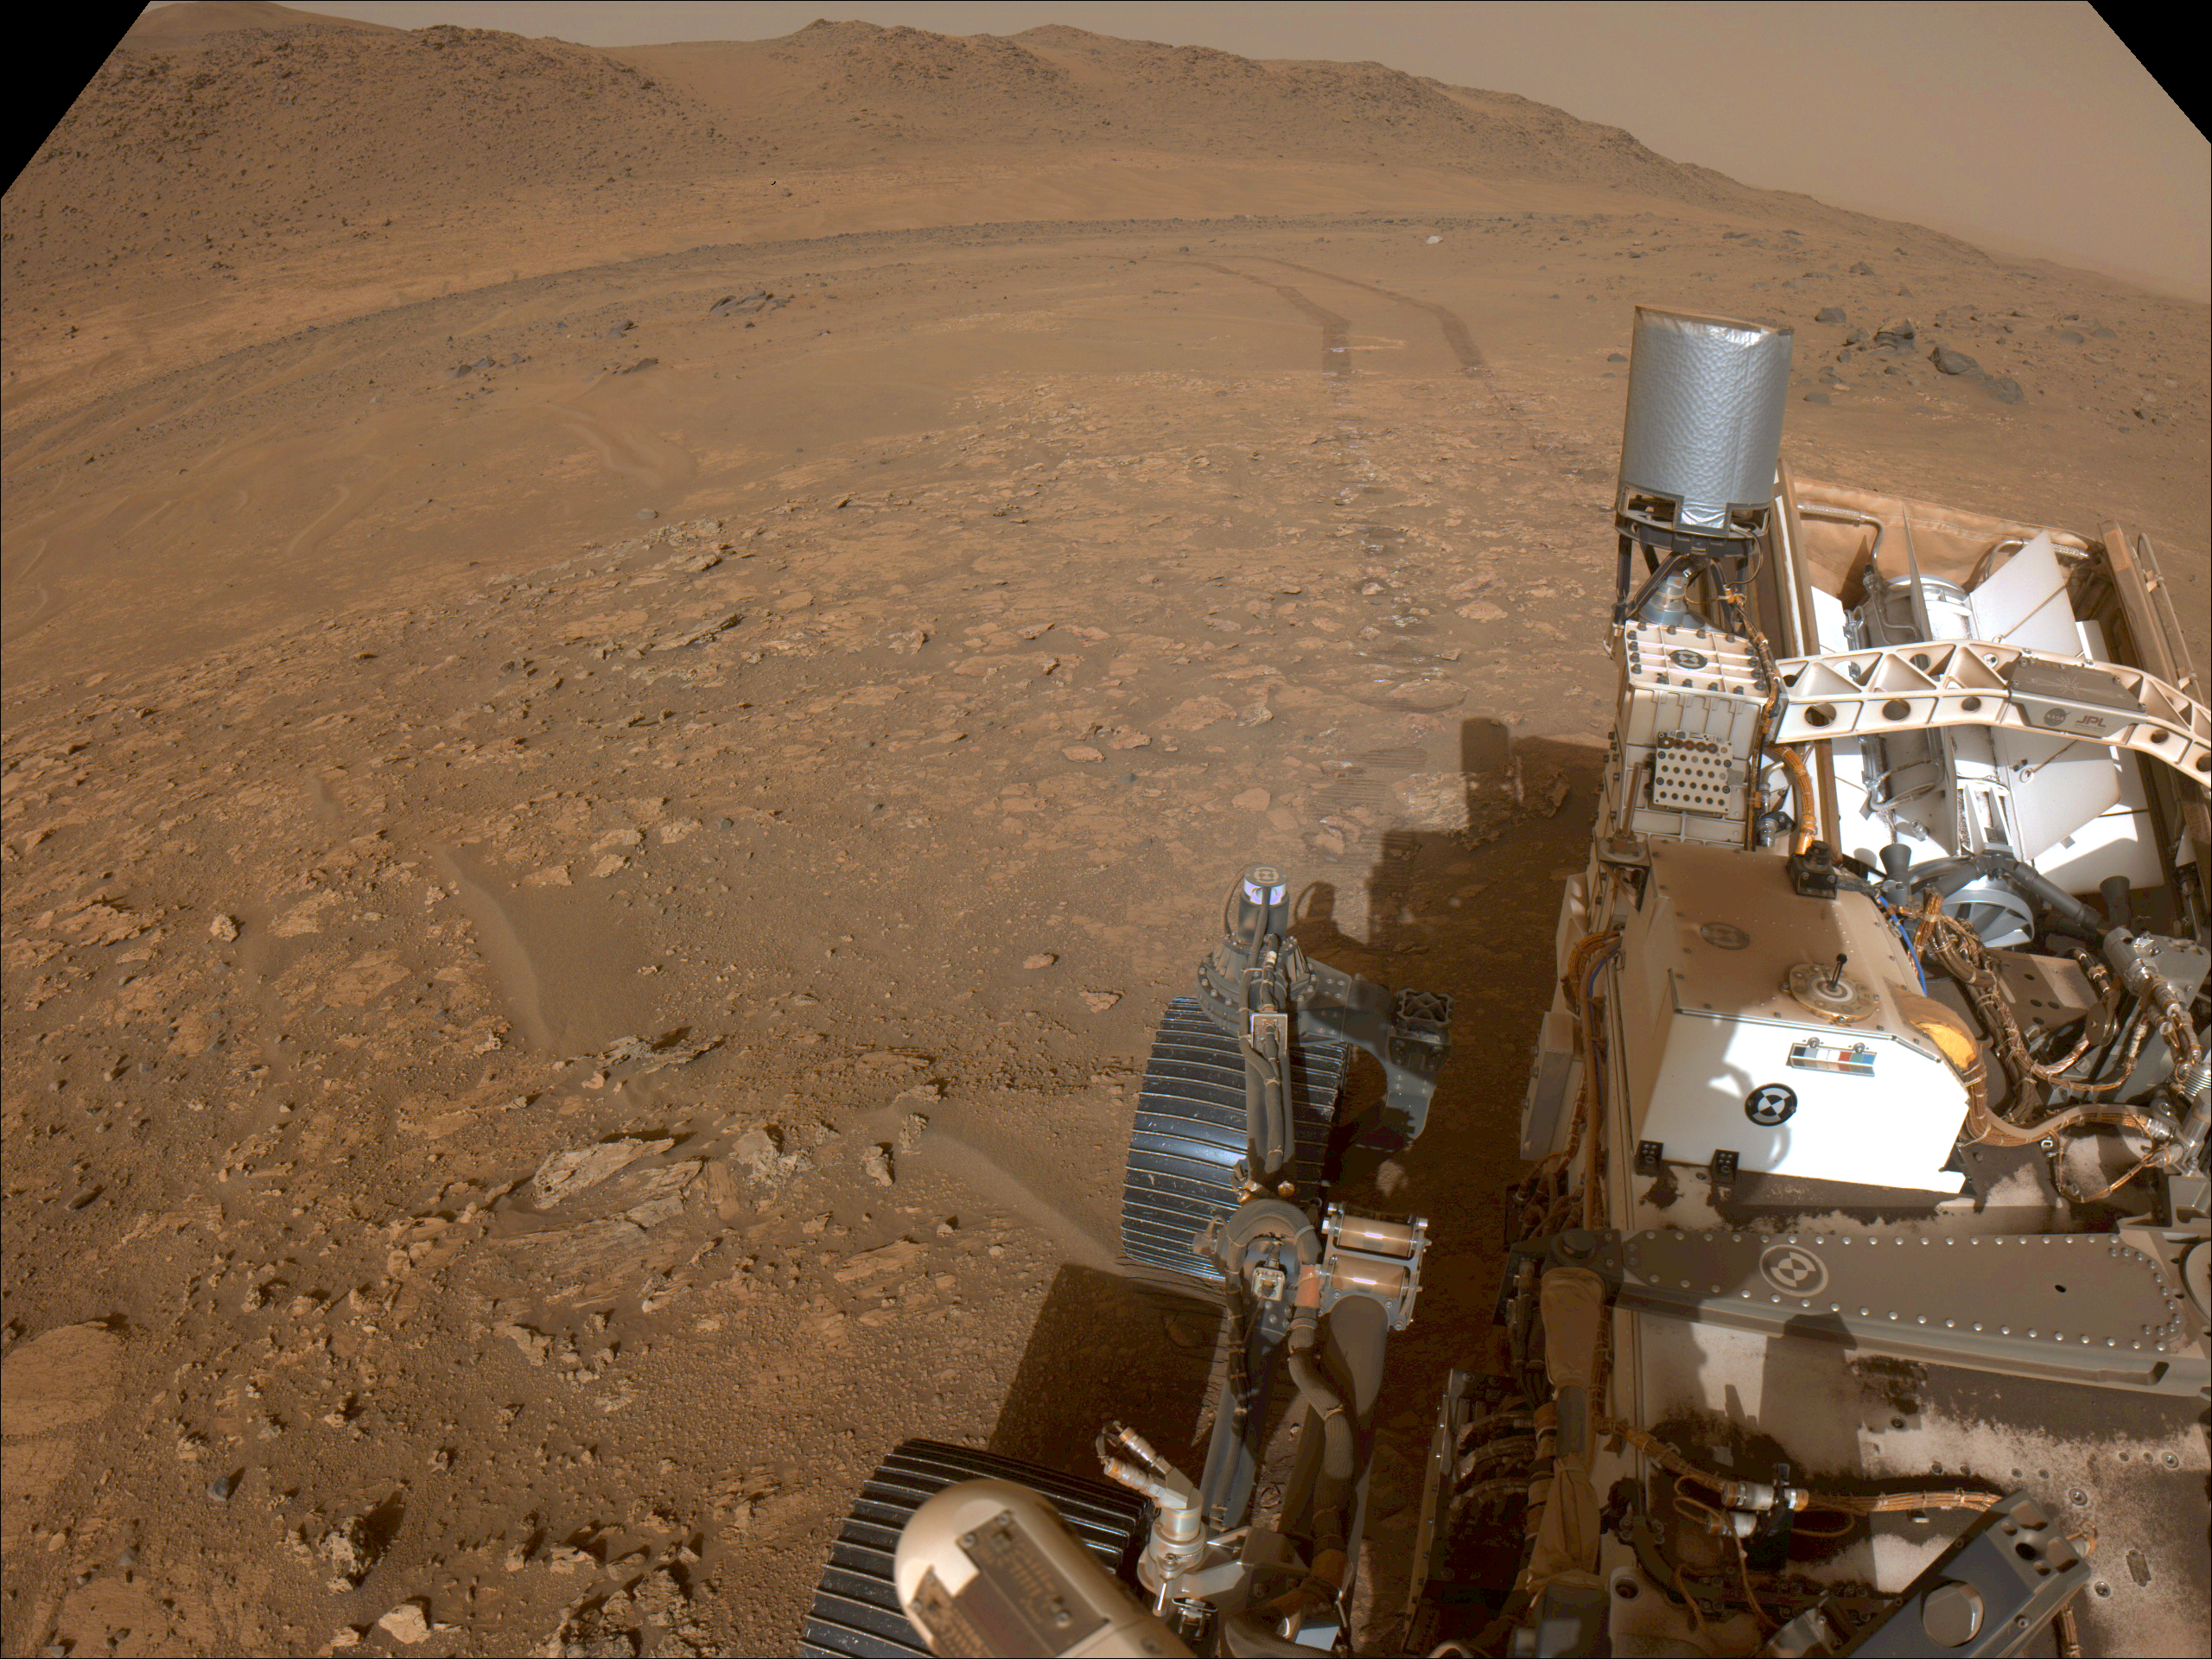

Perseverance Looks Back at ‘Bright Angel’

One of the navigation cameras aboard NASA’s Perseverance rover captured this view as the rover left the “Bright Angel” area of Mars’ Jezero Crater on July 30, 2024, the 1,224th Martian day, or sol, of the mission.

A key objective for Perseverance’s mission on Mars is astrobiology, including the search for signs of ancient microbial life. The rover will characterize the planet’s geology and past climate, pave the way for human exploration of the Red Planet, and be the first mission to collect and cache Martian rock and regolith (broken rock and dust).

Credit: NASA/JPL-Caltech